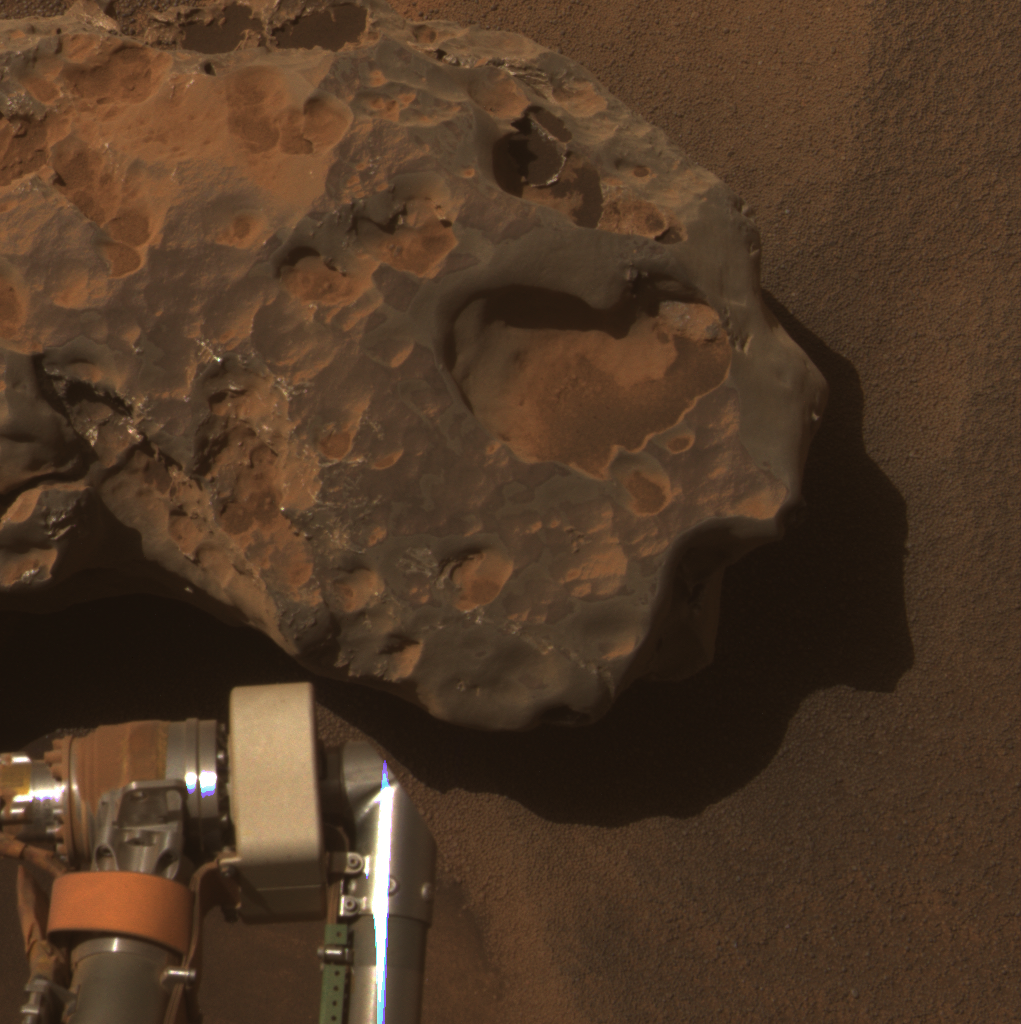

Opportunity’s Close-up of a Meteorite: ‘Oileán Ruaidh’ (True Color)

This is an image of the meteorite that NASA’s Mars Exploration Rover Opportunity found and examined in September 2010.

Opportunity’s cameras first revealed the meteorite in images taken on Sol 2363 (Sept. 16, 2010), the 2,363rd Martian day of the rover’s mission on Mars. This view was taken with the panoramic camera on Sol 2371 (Sept. 24, 2010).

The science team used two tools on Opportunity’s arm — the microscopic imager and the alpha particle X-ray spectrometer — to inspect the rock’s texture and composition. Information from the spectrometer confirmed that the rock is a nickel-iron meteorite. The team informally named the rock “Oileán Ruaidh” (pronounced ay-lan ruah), which is the Gaelic name for an island off the coast of northwestern Ireland.

Opportunity departed Oileán Ruaidh and resumed its journey toward the mission’s long-term destination, Endeavour Crater, on Sol 2374 (Sept. 28, 2010) with a drive of about 100 meters (328 feet).

This view, presented in approximately true color, combines component images taken through three Pancam filters admitting wavelengths of 601 nanometers, 535 nanometers and 482 nanometers.

Credit: NASA/JPL-Caltech/Cornell University